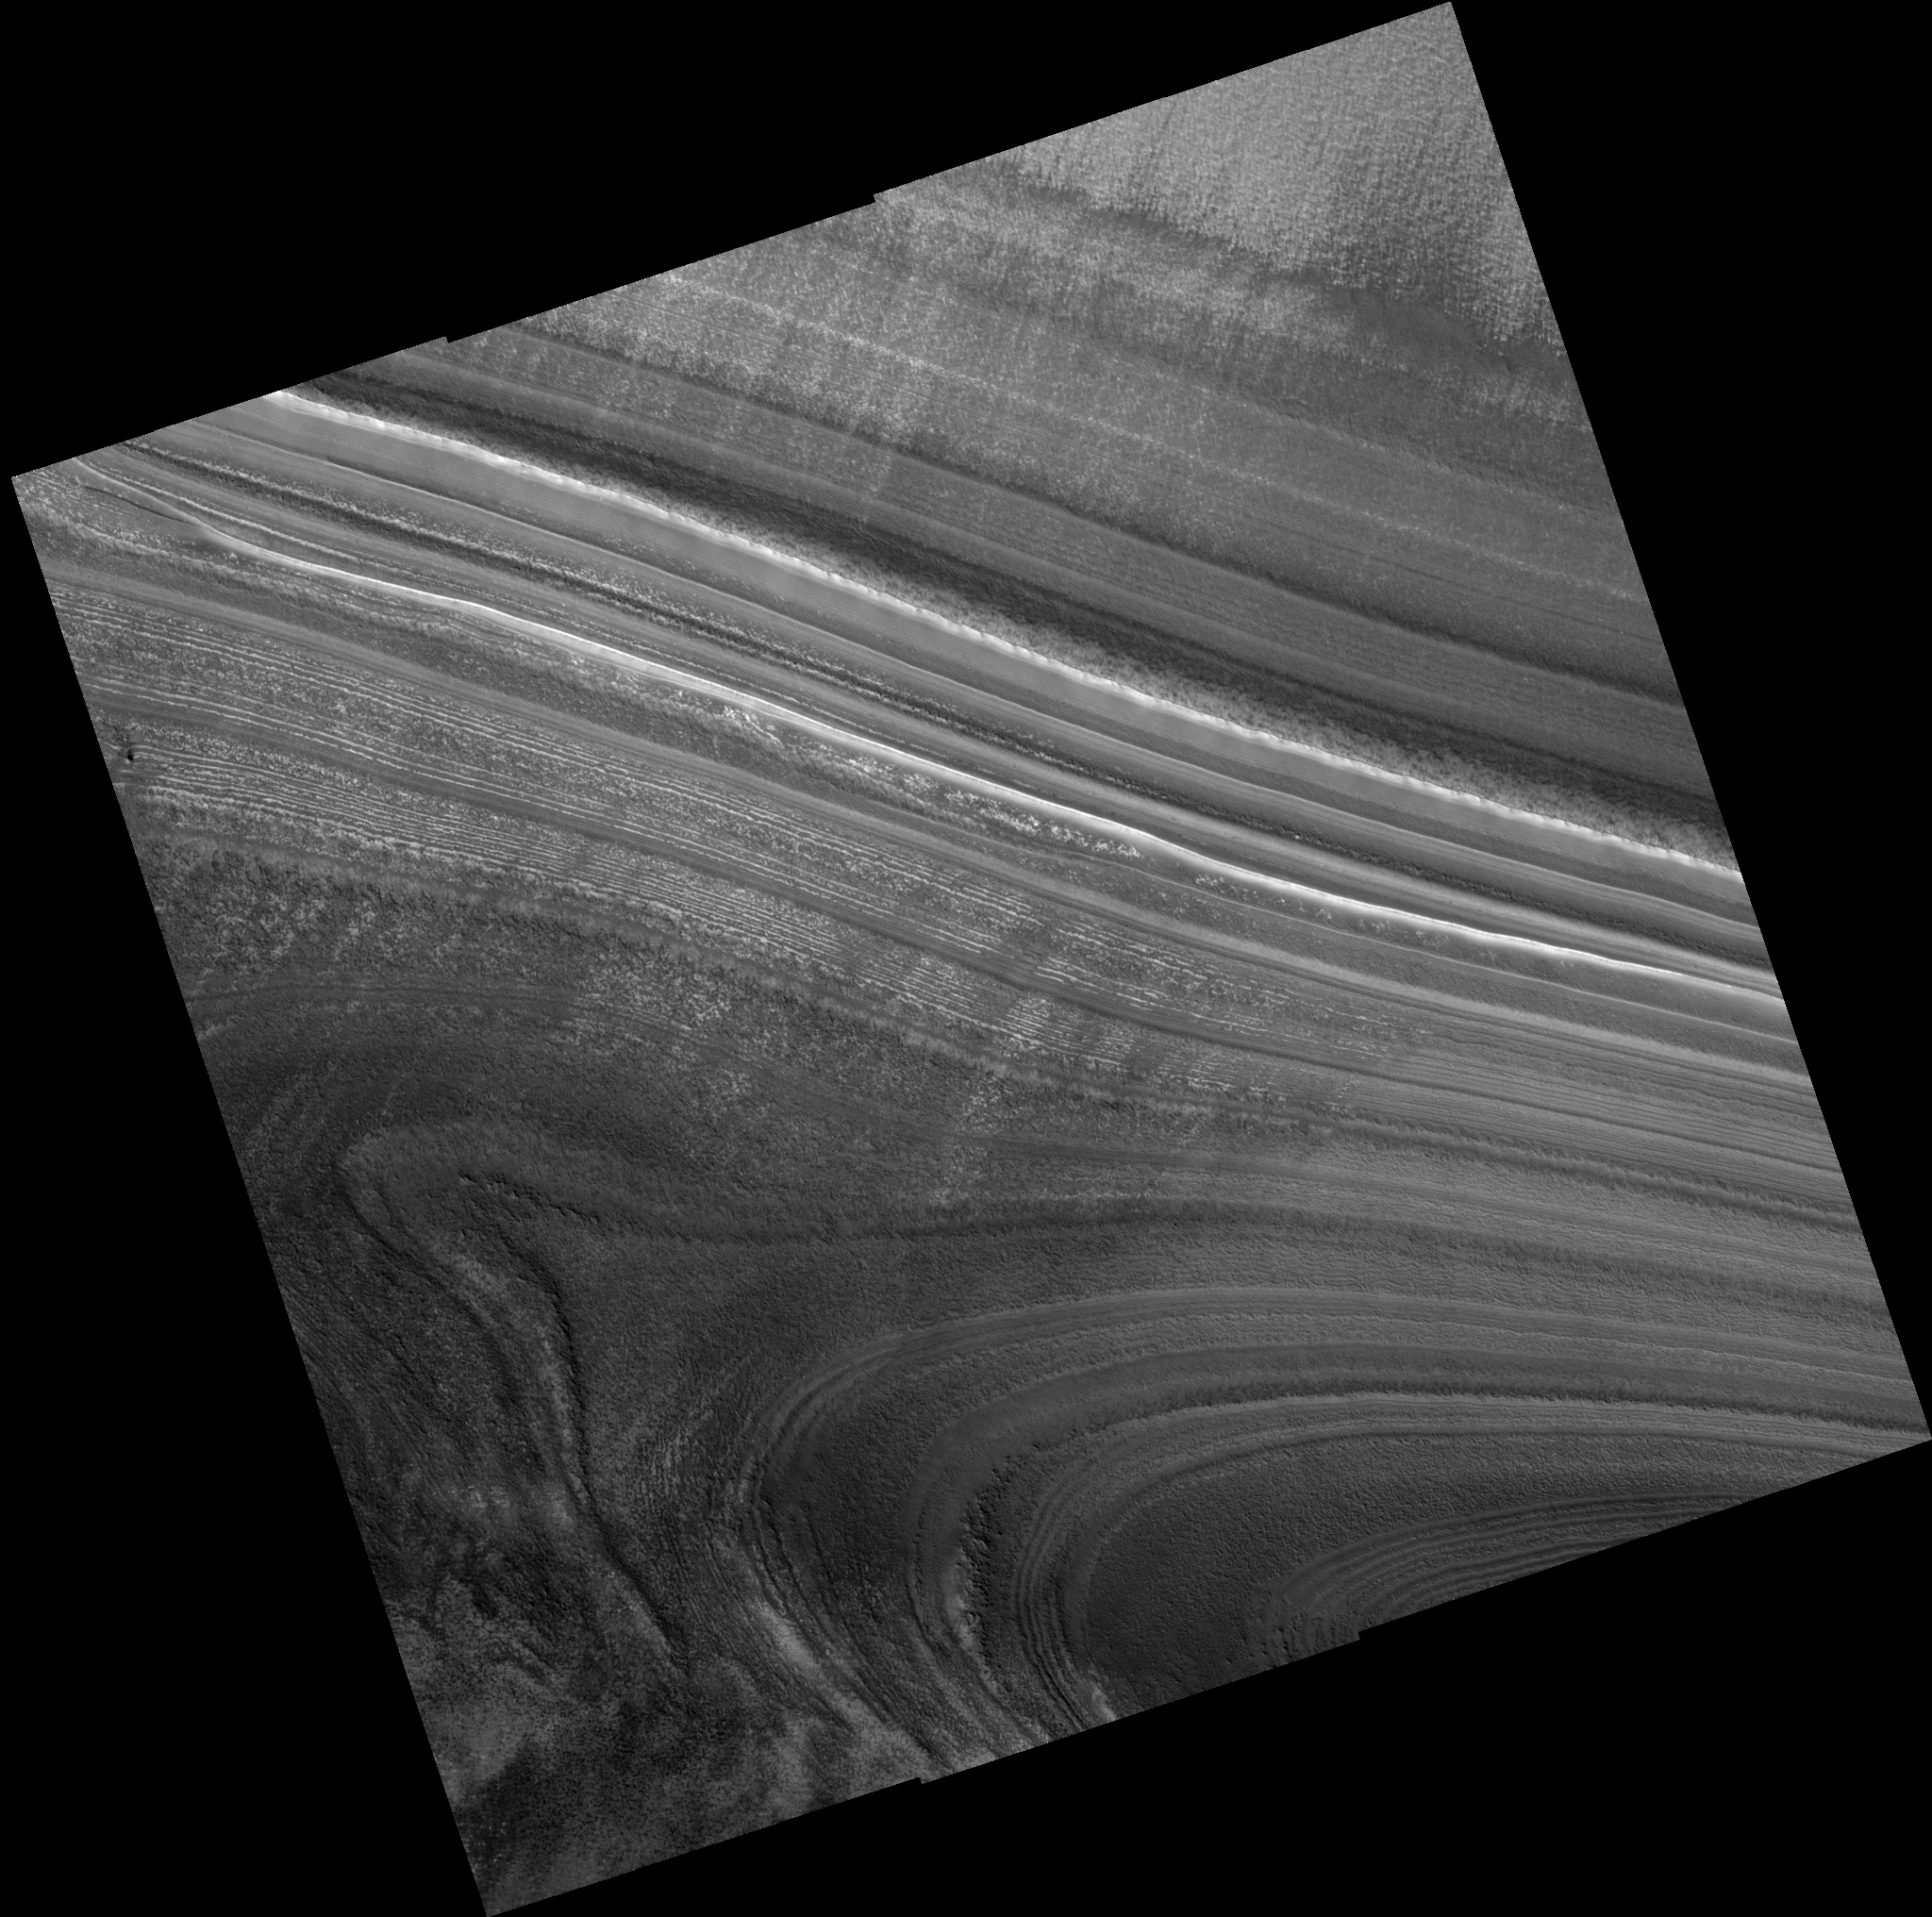

Angular Unconformity

Image PSP_001332_2620 was taken by the High Resolution Imaging Science Experiment (HiRISE) camera onboard the Mars Reconnaissance Orbiter spacecraft on November 8, 2006. The complete image is centered at 81.8 degrees latitude, 48.8 degrees East longitude. The range to the target site was 314.9 km (196.8 miles). At this distance the image scale ranges from 31.5 cm/pixel (with 1 x 1 binning) to 63.0 cm/pixel (with 2 x 2 binning). The image shown here has been map-projected to 25 cm/pixel. The image was taken at a local Mars time of 2:20 PM and the scene is illuminated from the west with a solar incidence angle of 65 degrees, thus the sun was about 25 degrees above the horizon. At a solar longitude of 132.2 degrees, the season on Mars is Northern Summer.

NASA’s Jet Propulsion Laboratory, a division of the California Institute of Technology in Pasadena, manages the Mars Reconnaissance Orbiter for NASA’s Science Mission Directorate, Washington. Lockheed Martin Space Systems, Denver, is the prime contractor for the project and built the spacecraft. The High Resolution Imaging Science Experiment is operated by the University of Arizona, Tucson, and the instrument was built by Ball Aerospace and Technology Corp., Boulder, Colo.

Credit: NASA/JPL/Univ. of Arizona